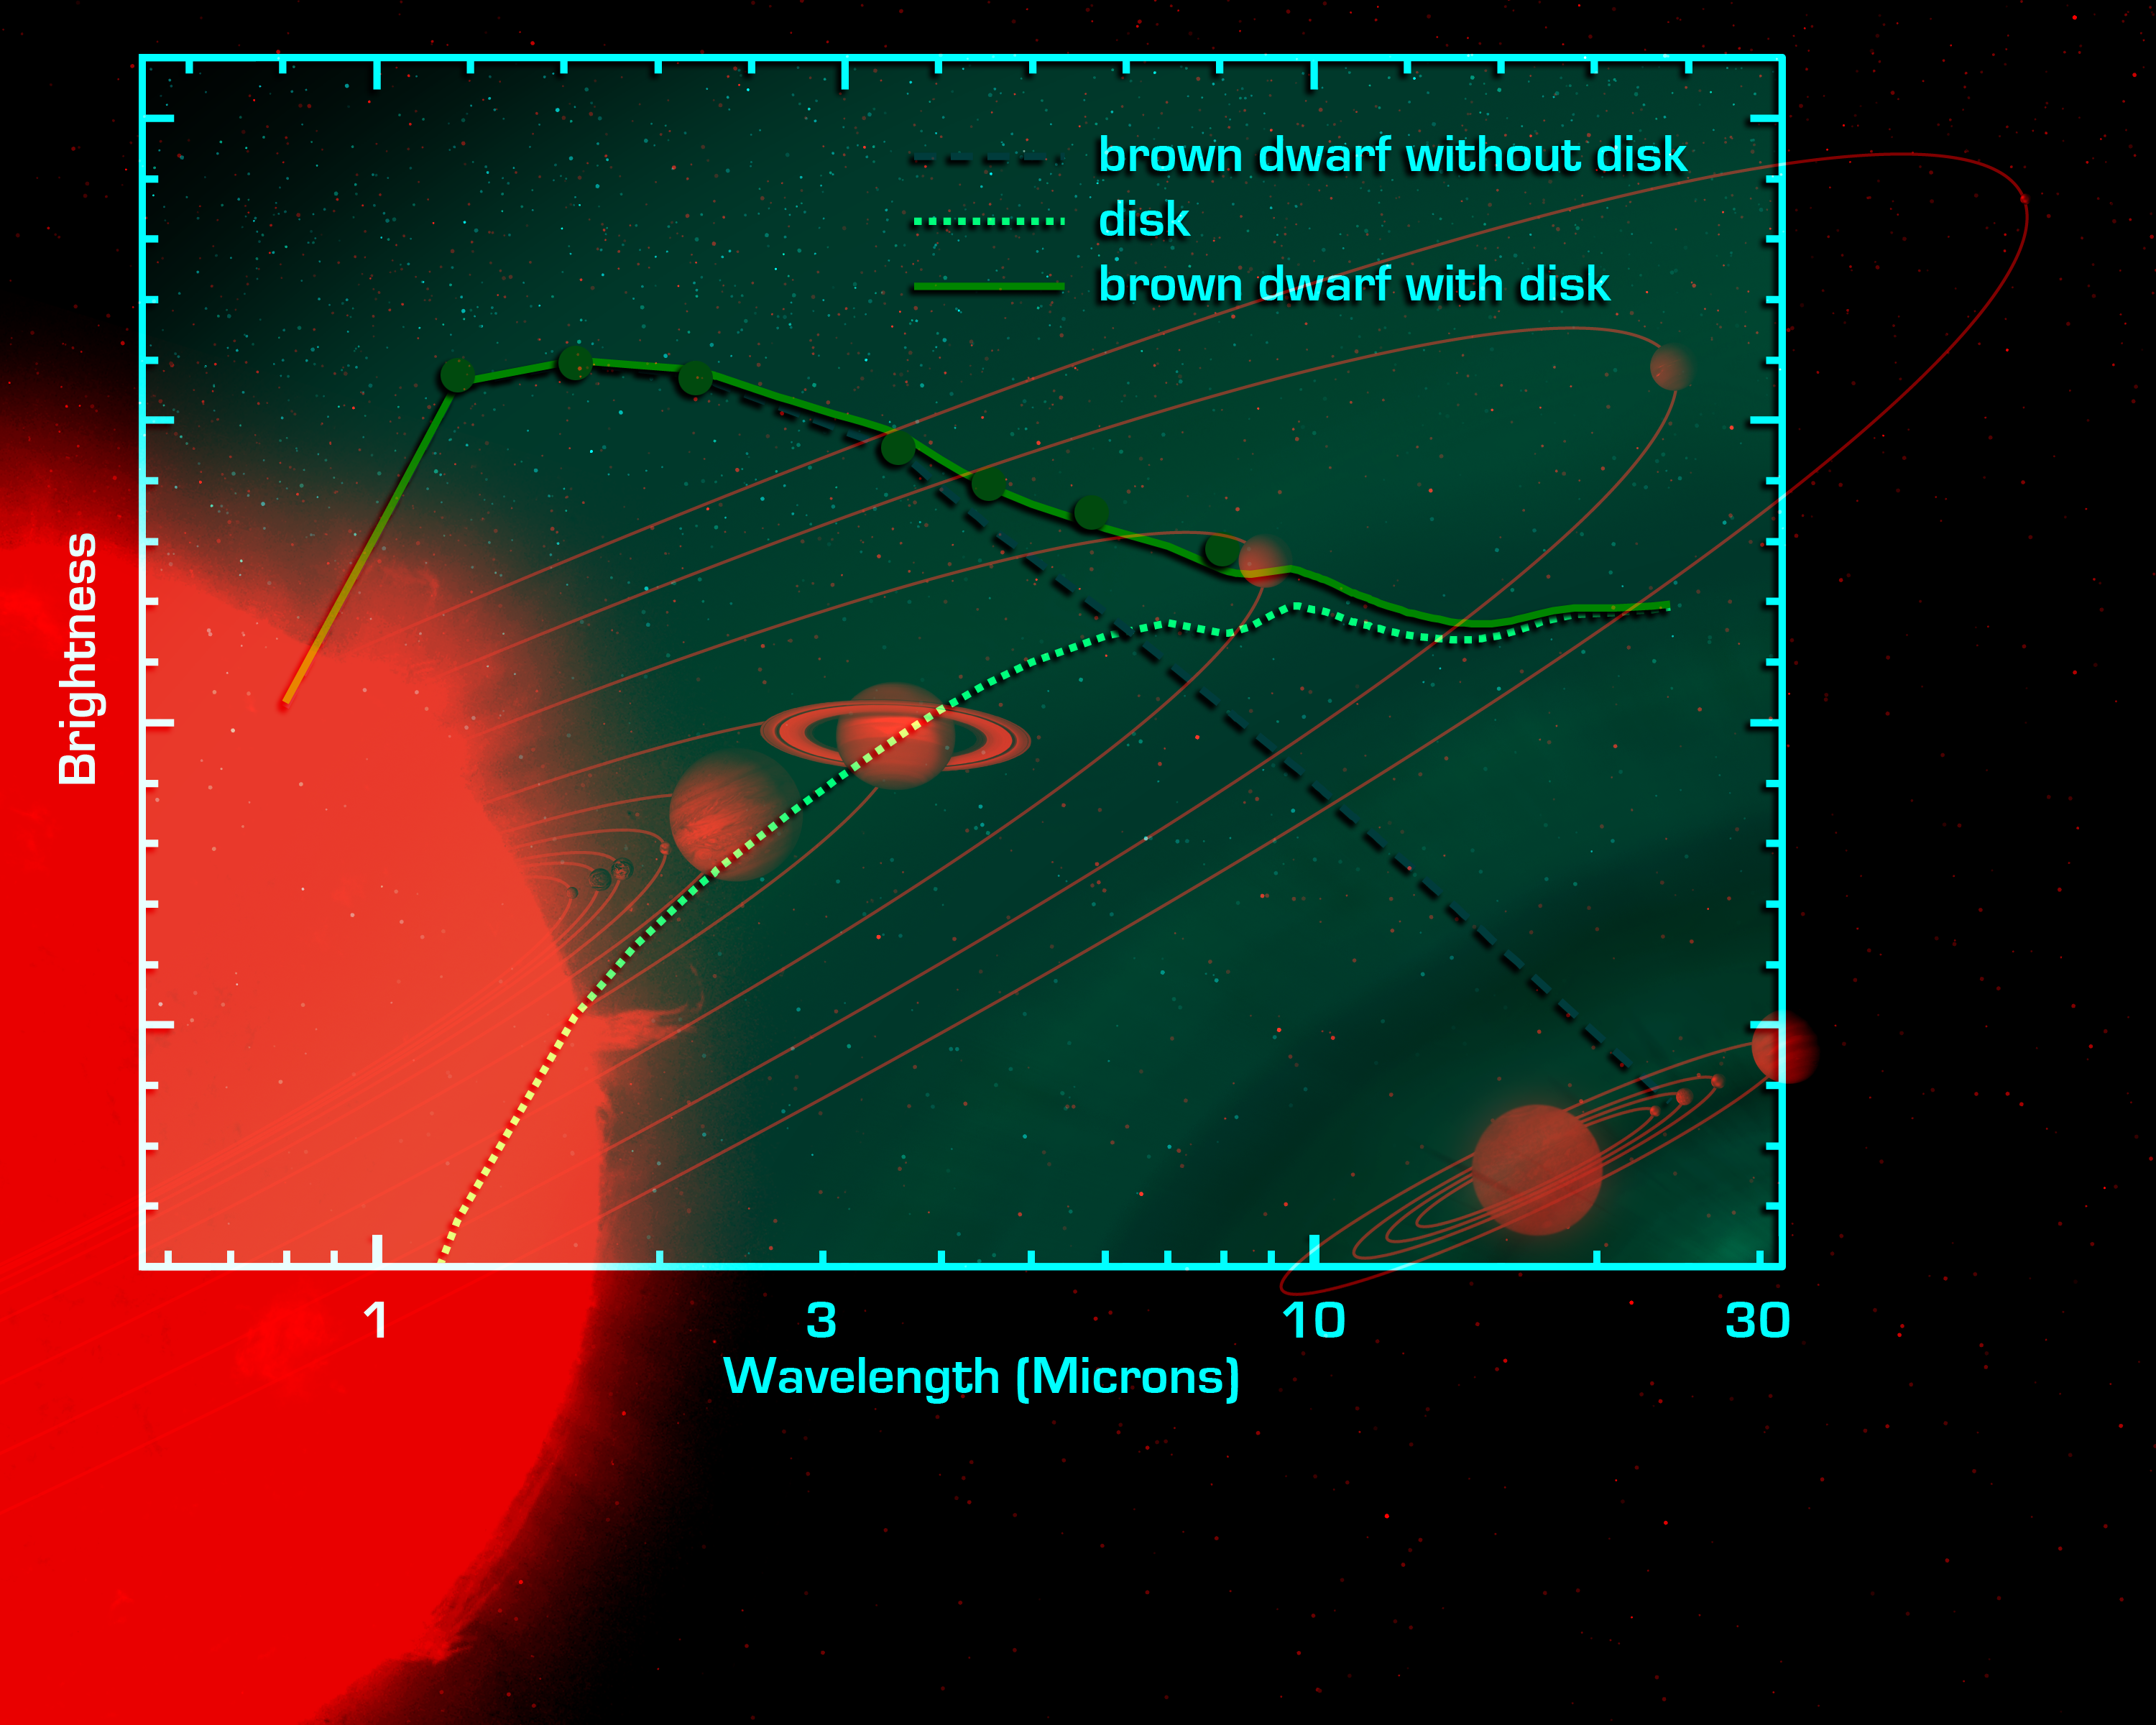

‘Mini-Me’ Solar System (Artist Concept)

This artist’s conception shows the relative size of a hypothetical brown dwarf-planetary system (below) compared to our own solar system.

A brown dwarf is a cool or “failed” star, which lacks the mass to ignite and shine like our Sun. NASA’s Spitzer Space Telescope set its infrared eyes on an extraordinarily low-mass brown dwarf called OTS 44 and found a swirling disc of planet-building dust. At only 15 times the mass of Jupiter, OTS 44 is the smallest known brown dwarf to host a planet-forming, or protoplanetary, disc.

Astronomers believe that this unusual system will eventually spawn planets. If so, they speculate that OTS 44’s disc has enough mass to make one small gas giant and a few Earth-sized rocky planets.

Examples of these possible planets are depicted at the bottom of this picture, circling a low-mass brown dwarf. Above, the bodies of our own solar system have been drawn to the same scale. In each system, the terrestrial planets have been enlarged and the distances between the planets and their parent bodies have been scaled down for easier viewing.

Credit: NASA/JPL-Caltech